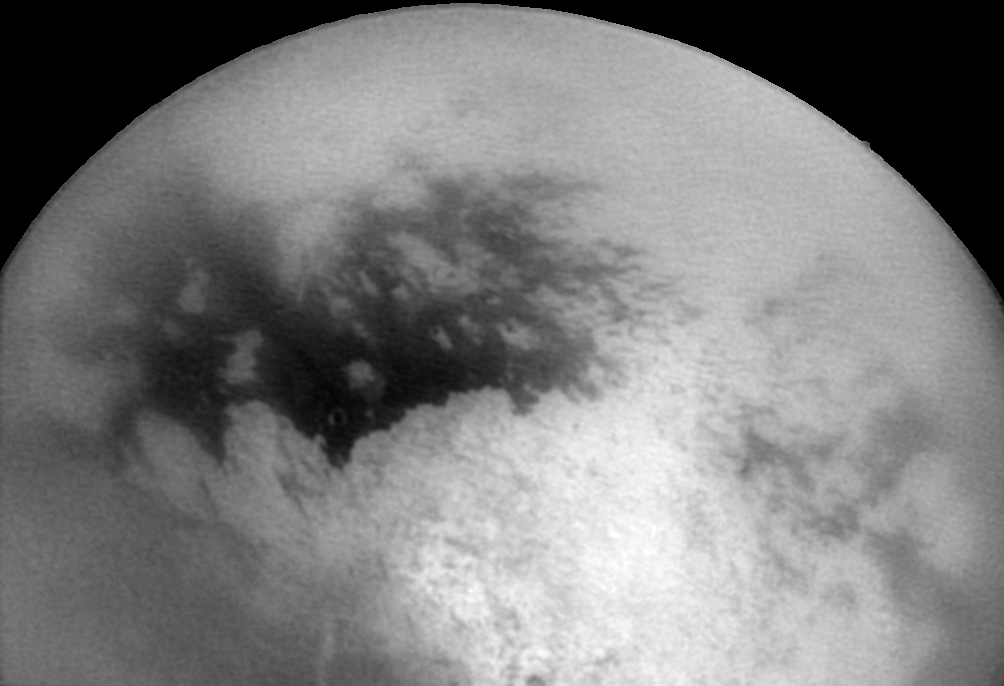

Second Titan Targeted Flyby #1

This image was taken on Dec. 11, 2004 by the Cassini spacecraft as it approached Titan for its second close encounter with this intriguing moon.

The bright and dark regions near the center of the frame are features on Titan’s surface. The image has been processed to make features more visible. The surface contrast is degraded toward the edges of the disk due to the effects of Titan’s smoggy atmosphere. The region seen here is similar to that seen during Cassini’s first close flyby of Titan in October (see PIA06141). The bright area toward the bottom of the image is the region dubbed “Xanadu.” North is to the upper right.

The image was acquired with the Cassini spacecraft narrow angle camera at a distance of approximately 810,000 kilometers (503,000 miles). The image scale is 4.8 kilometers (3 miles) per pixel.

The Cassini-Huygens mission is a cooperative project of NASA, the European Space Agency and the Italian Space Agency. The Jet Propulsion Laboratory, a division of the California Institute of Technology in Pasadena, manages the Cassini-Huygens mission for NASA’s Office of Space Science, Washington, D.C. The Cassini orbiter and its two onboard cameras, were designed, developed and assembled at JPL. The imaging team is based at the Space Science Institute, Boulder, Colo.

Credit: NASA/JPL/Space Science Institute